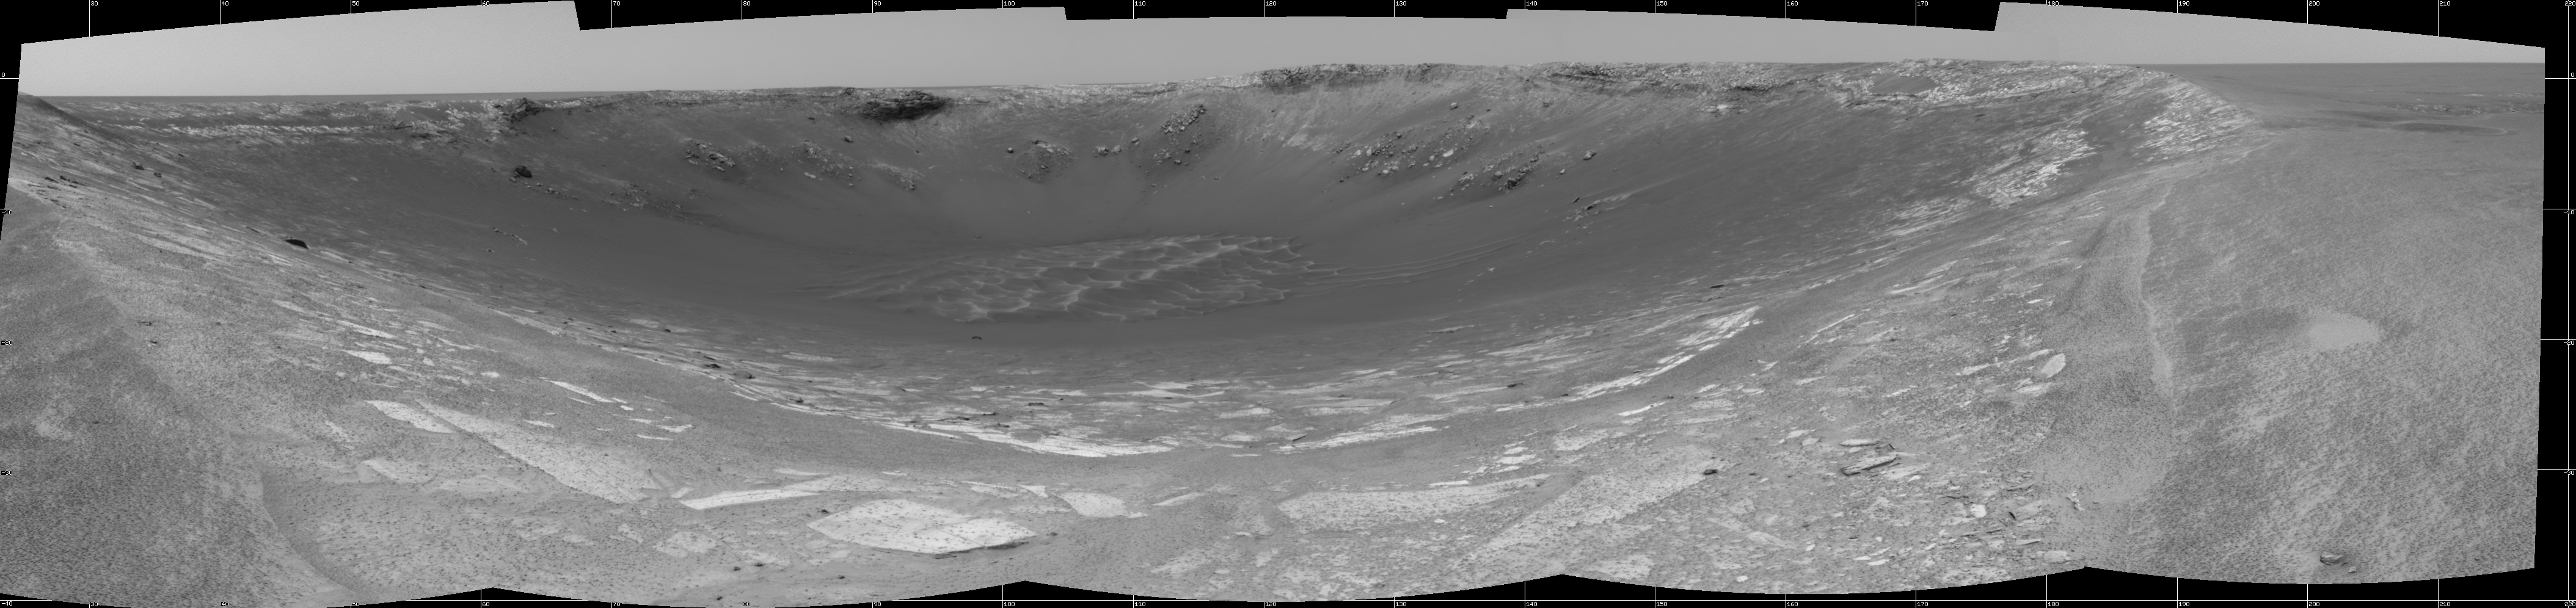

Behold ‘Endurance’!

This 180-degree view from the navigation camera on the Mars Exploration Rover Opportunity is the first look inside “Endurance Crater.” The view is a cylindrical projection constructed from four images. The crater is about 130 meters (about 430 feet) in diameter.

Credit: NASA/JPL